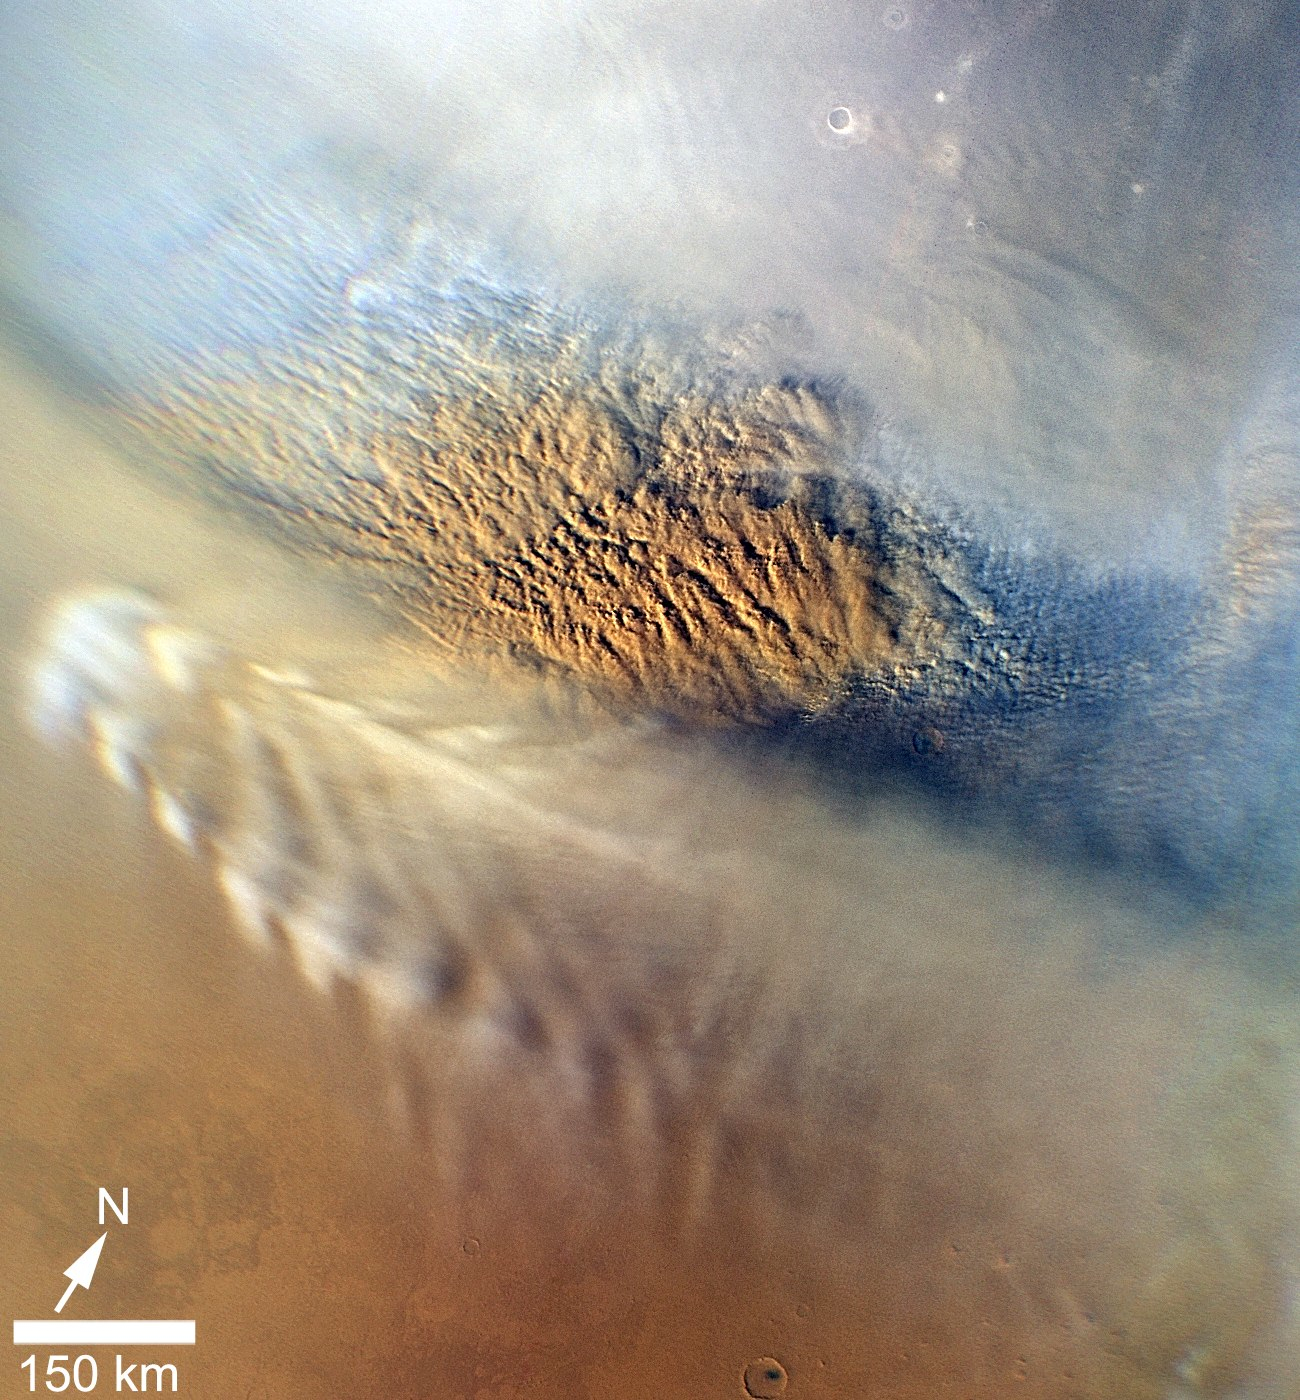

Martian Dust Storm

This close-up image of a dust storm on Mars was acquired by the Mars Color Imager instrument on NASA’s Mars Reconnaissance Orbiter on Nov. 7, 2007, around 3 p.m. local time on Mars. Scientists working with NASA’s Curiosity rover, which is set to land on Mars on Aug. 5 PDT (Aug. 6 EDT), are monitoring Mars each day for similar small storms that could either drift over the landing site or stir up dust that moves as haze over the site.

This image is centered on Utopia Planitia (53.6 degrees north latitude, 147.9 degrees east longitude), along the north seasonal polar cap edge in late northern winter. When NASA’s Curiosity rover lands on Mars, it will be late southern winter. Scientists are looking at similar small storms that form near the south seasonal polar cap edge. The dust storm pictured here was short-lived, lasting less than 24 hours. The image also shows the seasonal north polar cap (at top of figure) and gravity-wave water ice clouds coming off of Mie crater, just south of the storm. Gravity-wave clouds, also called lee-wave clouds, are clouds that result from changes in atmospheric pressure, temperature and height because of vertical displacement, such as when wind blows over a mountain or crater wall.

The projection of the image is polar stereographic and the image has a resolution of about 0.6 miles (1 kilometer) per pixel. North is indicated with an arrow in this image. The white scale bar is 93 miles (150 kilometers).

Malin Space Science Systems, San Diego, provided and operates the Mars Color Imager. NASA’s Jet Propulsion Laboratory, a division of the California Institute of Technology in Pasadena, manages the Mars Reconnaissance Orbiter for NASA’s Science Mission Directorate, Washington. Lockheed Martin Space Systems, Denver, is the prime contractor for the project and built the spacecraft.

Credit: NASA/JPL-Caltech/MSSS